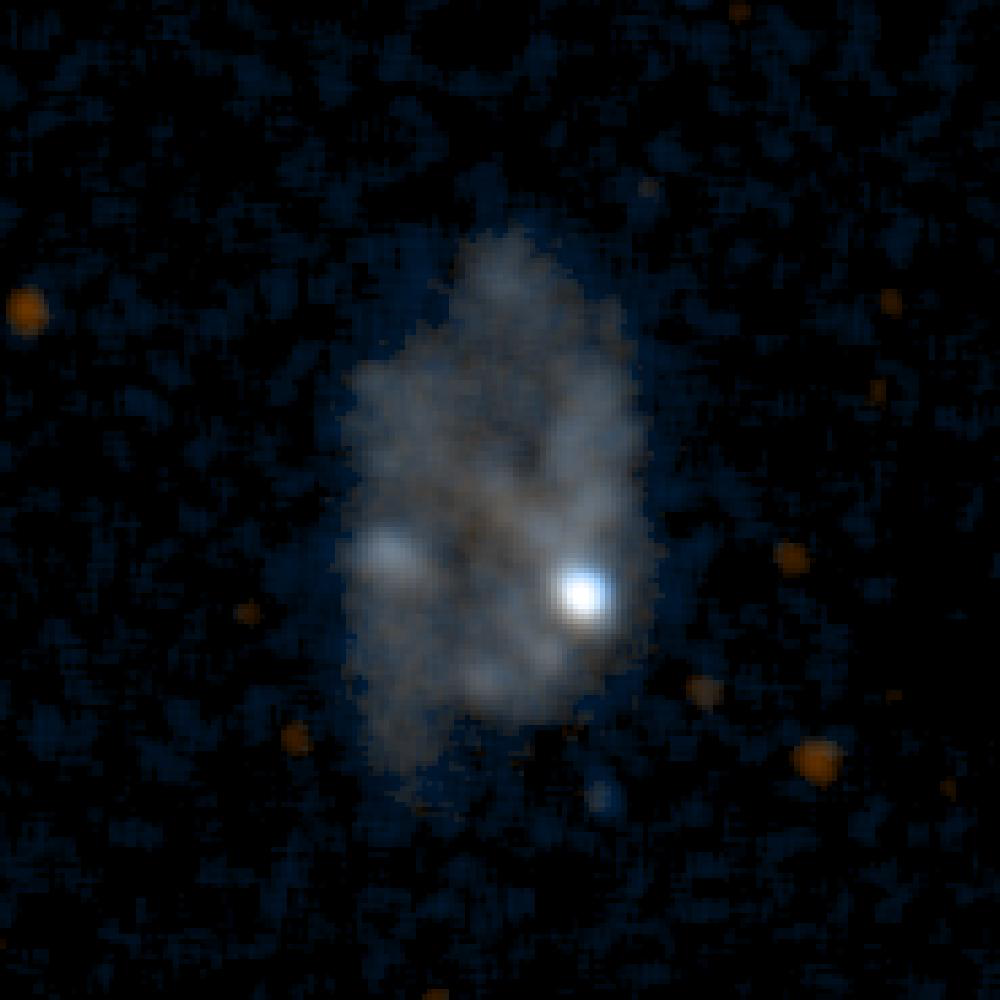

Galaxy NGC5398

This is an ultraviolet color image of the galaxy NGC5398 taken by NASA’s Galaxy Evolution Explorer on June 7, 2003. NGC5398 is a barred spiral galaxy located 60 million light-years from Earth. The star formation is concentrated in the two bright regions of the image.

The Galaxy Evolution Explorer mission is led by the California Institute of Technology, which is also responsible for the science operations and data analysis. NASA’s Jet Propulsion Laboratory, Pasadena, Calif., a division of Caltech, manages the mission and built the science instrument. The mission was developed under NASA’s Explorers Program, managed by the Goddard Space Flight Center, Greenbelt, Md. The mission’s international partners include South Korea and France.

Credit: NASA/JPL/Caltech